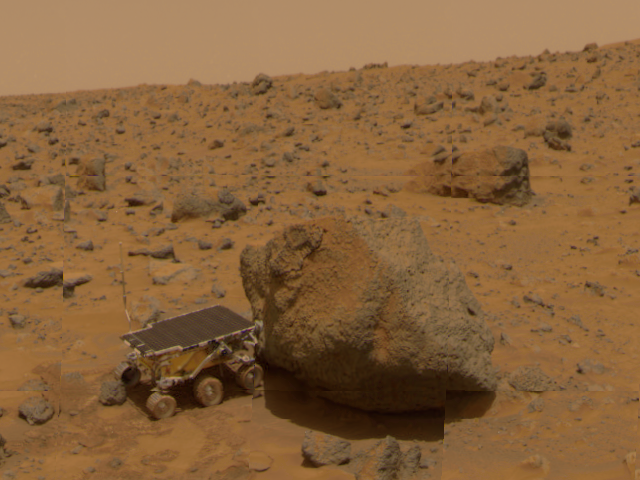

Sojourner & “Yogi”

A close up of Sojourner as it placed its Alpha Proton X-Ray Spectrometer (APXS) upon the surface of the rock “Yogi” was taken by the Imager for Mars Pathfinder (IMP) over sols 8, 9 and 10. Distortion in the background is due to parallax. Early results of Yogi show it to be low in quartz content, and more primitive than the rock Barnacle Bill, and appeared more like the common basalts found on Earth.

Mars Pathfinder is the second in NASA’s Discovery program of low-cost spacecraft with highly focused science goals. The Jet Propulsion Laboratory, Pasadena, CA, developed and manages the Mars Pathfinder mission for NASA’s Office of Space Science, Washington, D.C. JPL is an operating division of the California Institute of Technology (Caltech). The Imager for Mars Pathfinder (IMP) was developed by the University of Arizona Lunar and Planetary Laboratory under contract to JPL. Peter Smith is the Principal Investigator.

Photojournal note: Sojourner spent 83 days of a planned seven-day mission exploring the Martian terrain, acquiring images, and taking chemical, atmospheric and other measurements. The final data transmission received from Pathfinder was at 10:23 UTC on September 27, 1997. Although mission managers tried to restore full communications during the following five months, the successful mission was terminated on March 10, 1998.

Credit: NASA/JPL